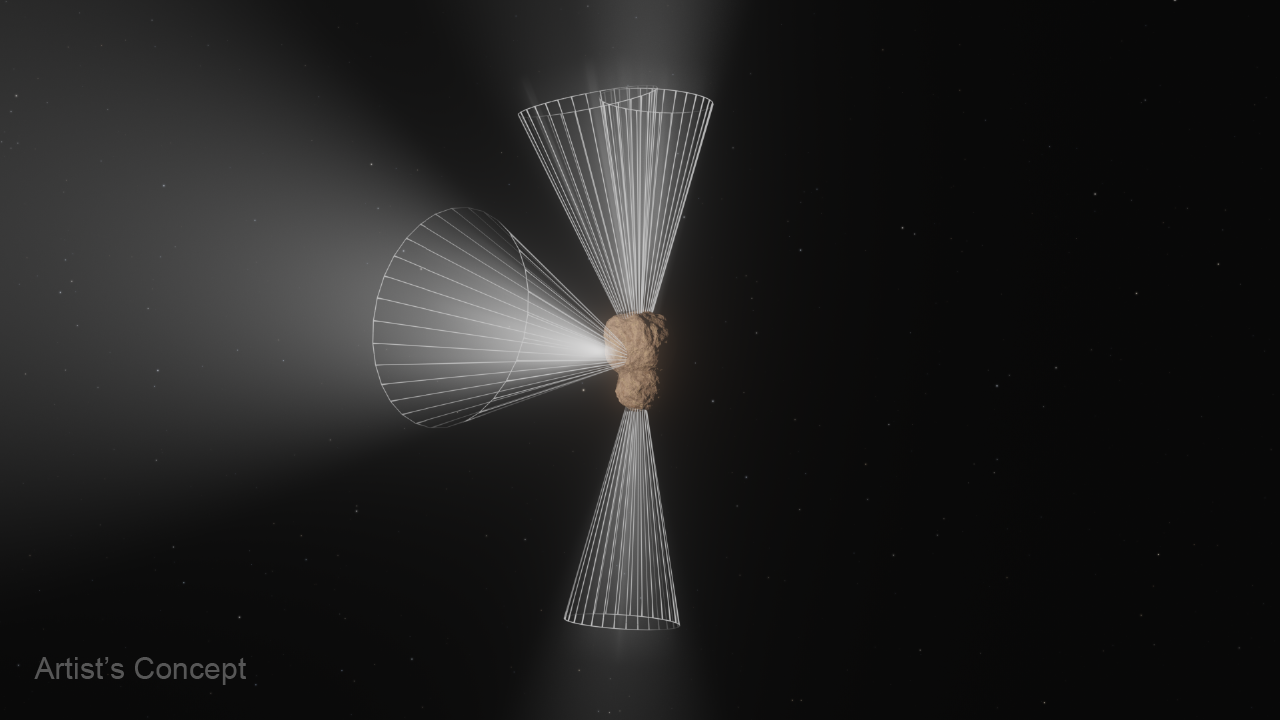

Centaur 29P Outgassing (Artist’s Concept)

This is an animation portraying the outgassing activity of Centaur 29P/Schwassmann-Wachmann 1 based on data gathered by NASA’s James Webb Space Telescope’s NIRSpec (Near-Infrared Spectrograph) instrument. Centaur 29P is one of the most active objects in the outer solar system, undergoing quasi-periodic outbursts in brightness.

The video begins by zooming in for a closer view of an artist’s concept of Centaur 29P. The scene is overlaid with graphics that help define the four different jets of gas before the centaur is rotated so the object can be examined from different angles.

Credit: Video: NASA, ESA, CSA, Leah Hustak (STScI)